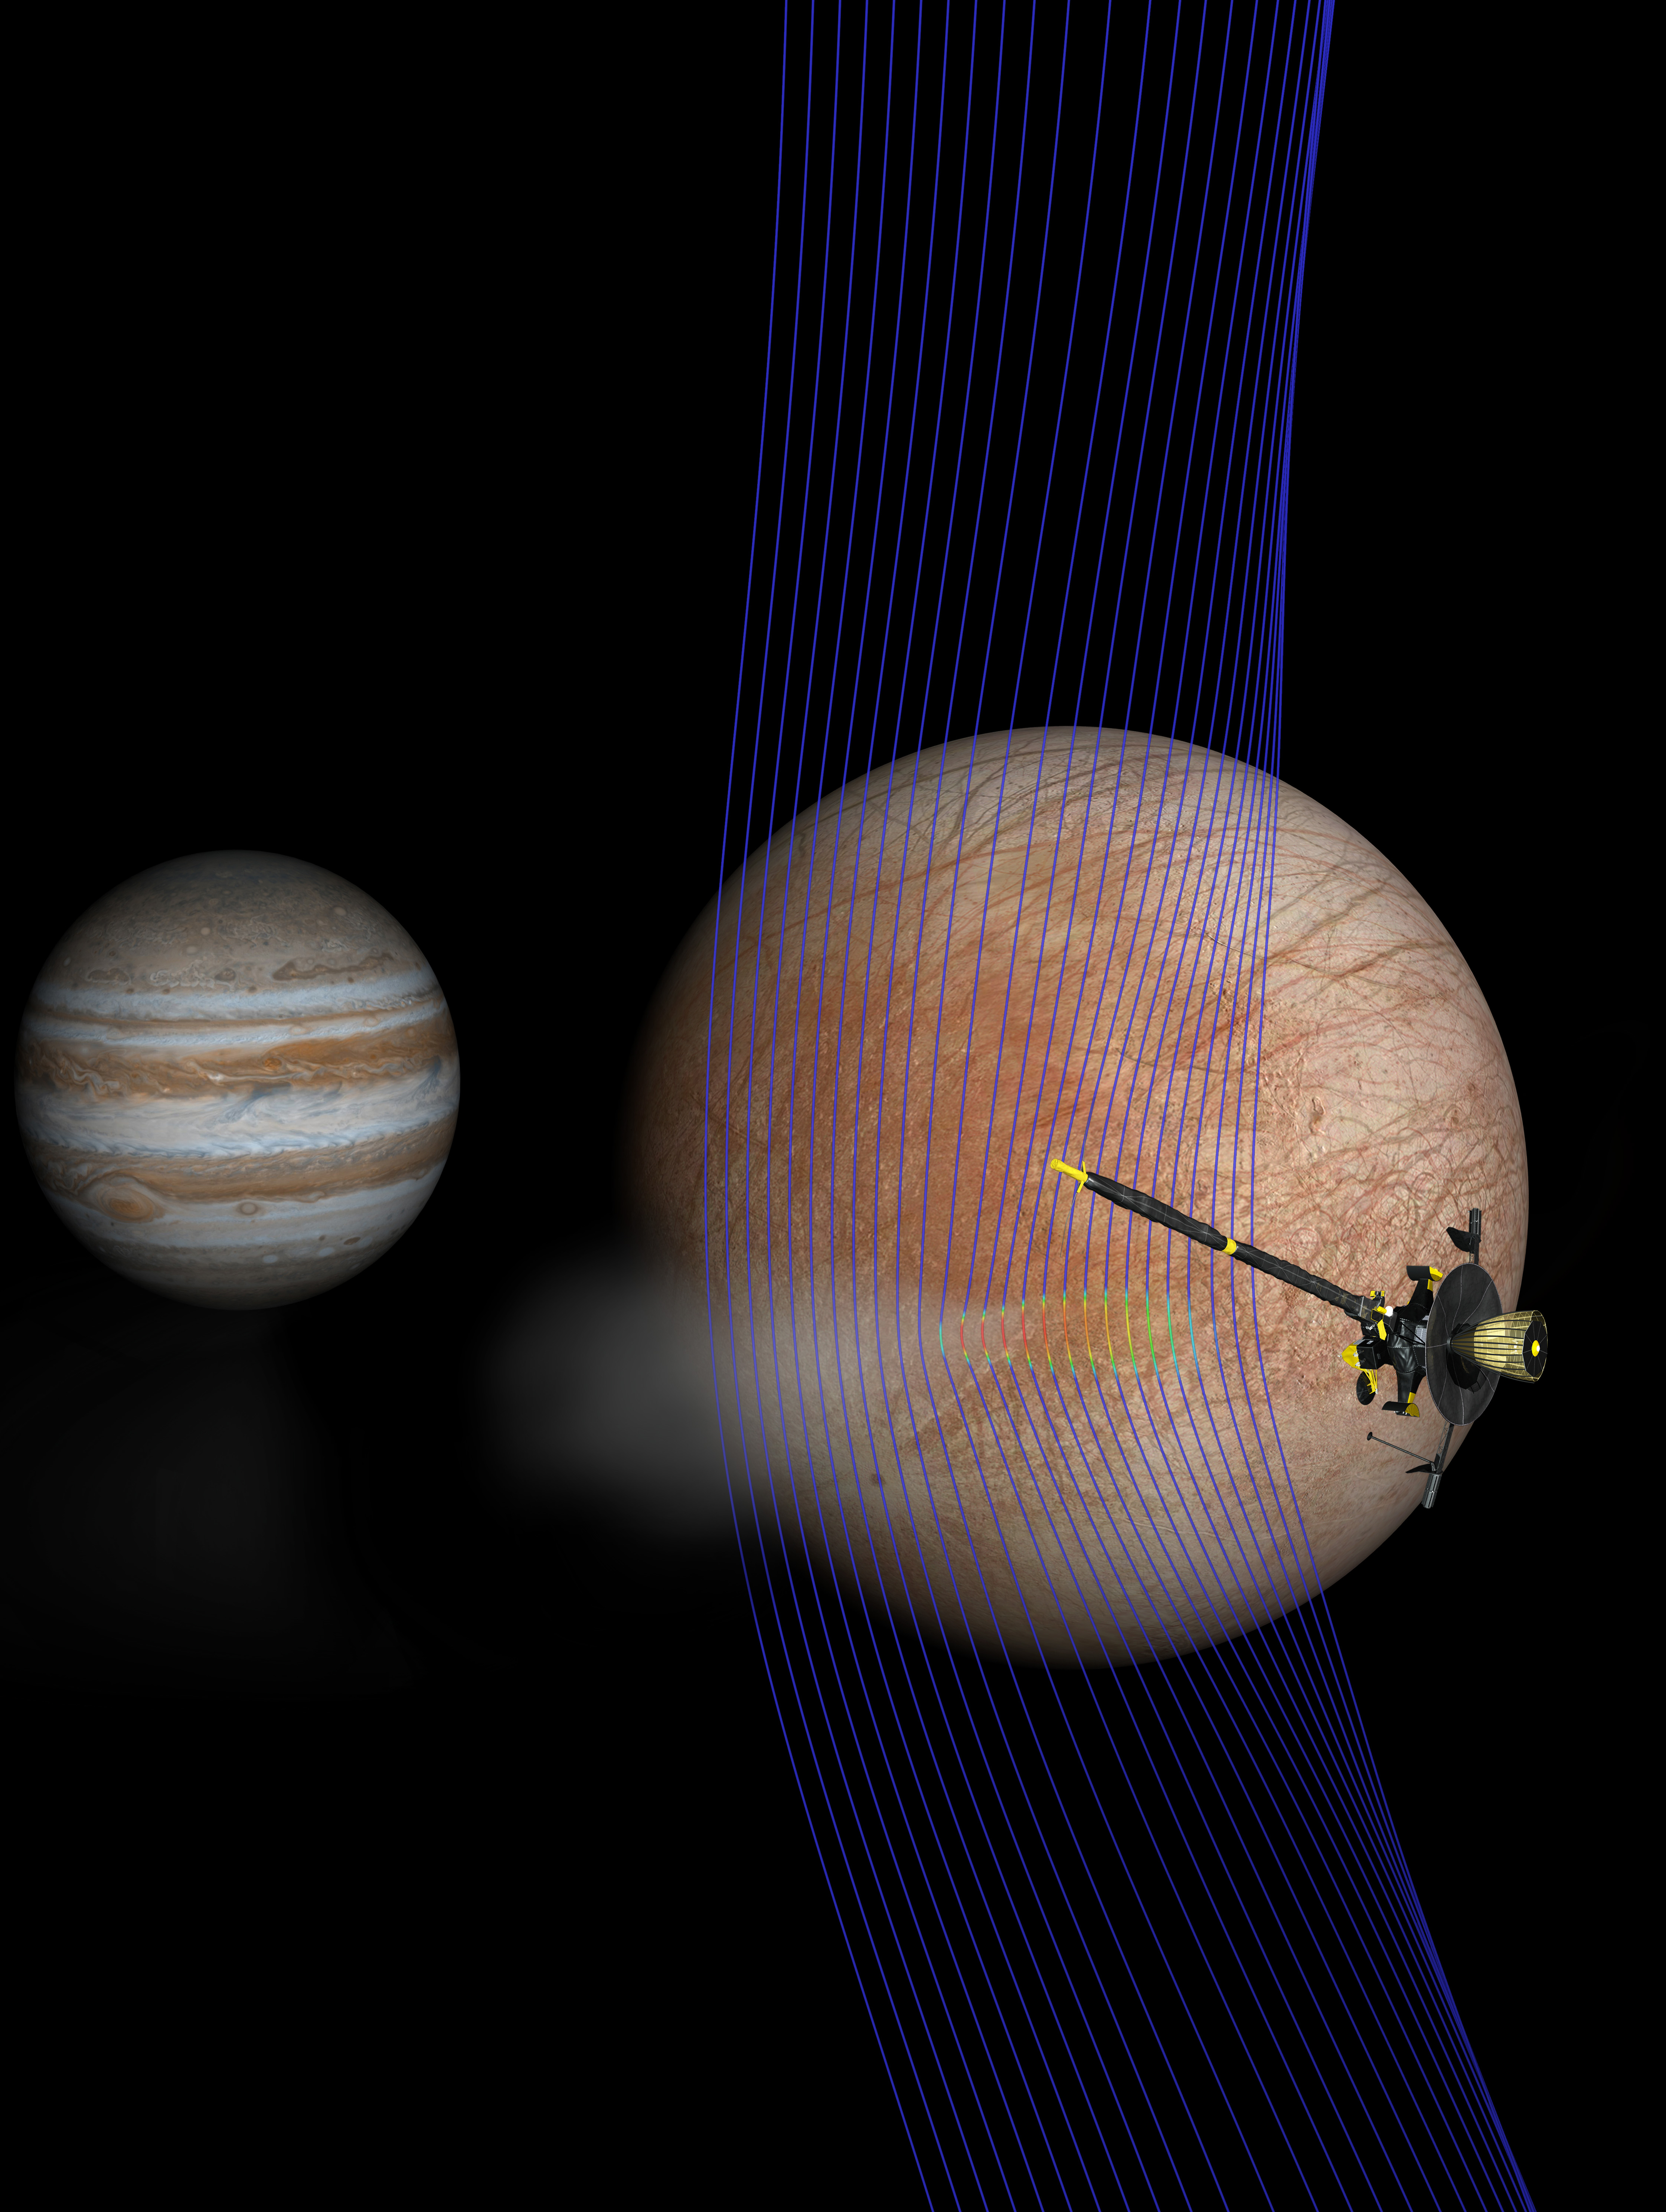

Europa Scene: Plume, Galileo, Magnetic Field (Artist’s Concept)

Artist’s illustration of Jupiter and Europa (in the foreground) with the Galileo spacecraft after its pass through a plume erupting from Europa’s surface.

A new computer simulation gives us an idea of how the magnetic field interacted with a plume. The magnetic field lines (depicted in blue) show how the plume interacts with the ambient flow of Jovian plasma. The red colors on the lines show more dense areas of plasma.

Credit: NASA/JPL-Caltech/Univ. of Michigan